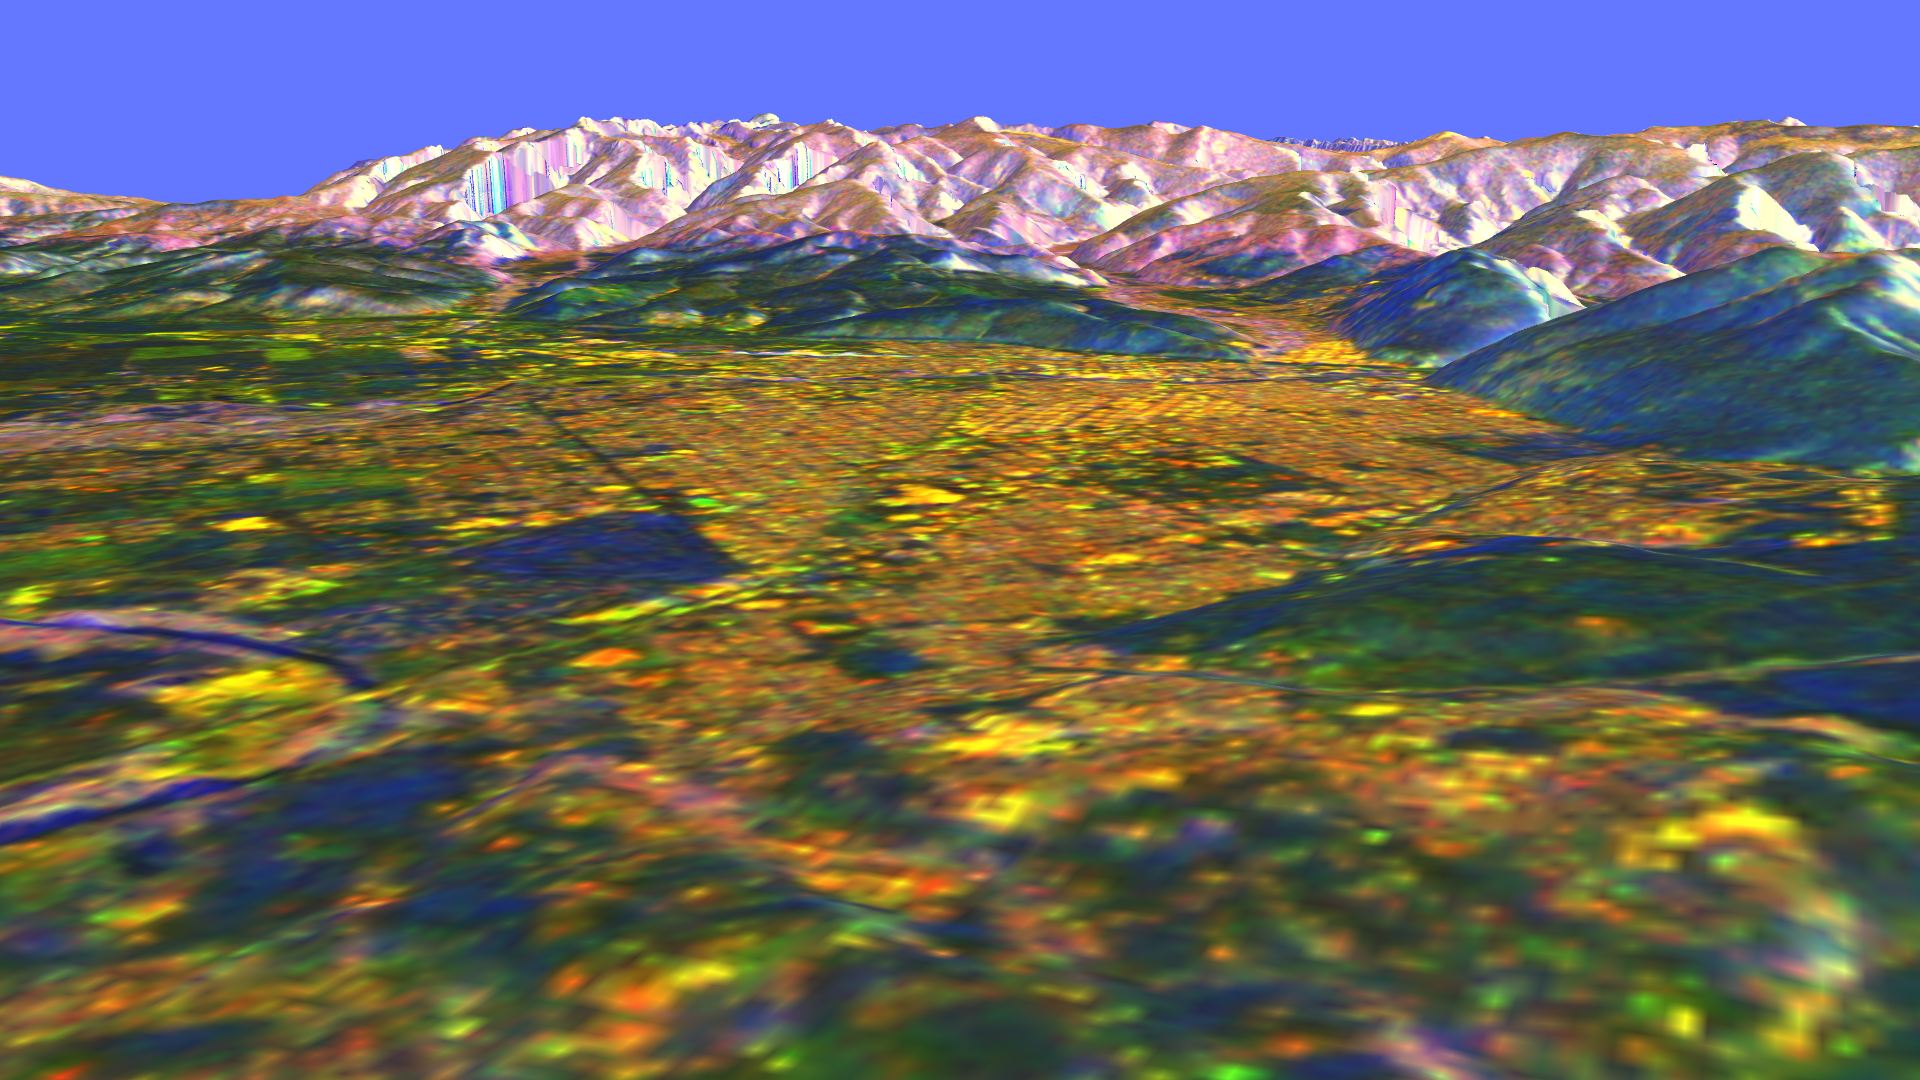

Space Radar Image of Missoula, Montana in 3-D

This is a three-dimensional perspective view of Missoula, Montana, created by combining two spaceborne radar images using a technique known as interferometry. Visualizations like this are useful because they show scientists the shapes of the topographic features such as mountains and valleys. This technique helps to clarify the relationships of the different types of materials on the surface detected by the radar. The view is looking north-northeast. The blue circular area at the lower left corner is a bend of the Bitterroot River just before it joins the Clark Fork, which runs through the city. Crossing the Bitterroot River is the bridge of U.S. Highway 93. Highest mountains in this image are at elevations of 2,200 meters (7,200 feet). The city is about 975 meters (3,200 feet) above sea level. The bright yellow areas are urban and suburban zones, dark brown and blue-green areas are grasslands, bright green areas are farms, light brown and purple areas are scrub and forest, and bright white and blue areas are steep rocky slopes.

The two radar images were taken on successive days by the Spaceborne Imaging Radar-C/X-band Synthetic Aperture Radar (SIR-C/X-SAR) onboard the space shuttle Endeavour in October 1994. The digital elevation map was produced using radar interferometry, a process in which radar data are acquired on different passes of the space shuttle. The two data passes are compared to obtain elevation information. Radar image data are draped over the topography to provide the color with the following assignments: red is L-band vertically transmitted, vertically received; green is C-band vertically transmitted, vertically received; and blue are differences seen in the L-band data between the two days. This image is centered near 46.9 degrees north latitude and 114.1 degrees west longitude. No vertical exaggeration factor has been applied to the data. SIR-C/X-SAR, a joint mission of the German, Italian and United States space agencies, is part of NASA’s Mission to Planet Earth program.

Credit: NASA/JPL